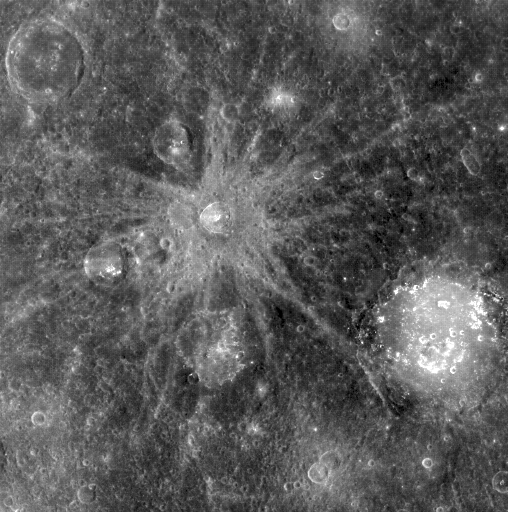

Bek and Lermontov

Pictured here are two named craters, Bek (32 km in diameter) and Lermontov (166 km in diameter). Bek’s beautiful rays are indicative of its relative youth; Lermontov’s floor is a suspected site of explosive volcanism, with irregular depressions and a distinct color signature.

This image was acquired as part of MDIS’s color base map. The color base map is composed of WAC images taken through eight different narrow-band color filters and will cover more than 90% of Mercury’s surface with an average resolution of 1 kilometer/pixel (0.6 miles/pixel). The highest-quality color images are obtained for Mercury’s surface when both the spacecraft and the Sun are overhead, so these images typically are taken with viewing conditions of low incidence and emission angles.

On March 17, 2011 (March 18, 2011, UTC), MESSENGER became the first spacecraft ever to orbit the planet Mercury. The mission is currently in its commissioning phase, during which spacecraft and instrument performance are verified through a series of specially designed checkout activities. In the course of the one-year primary mission, the spacecraft’s seven scientific instruments and radio science investigation will unravel the history and evolution of the Solar System’s innermost planet. Visit the Why Mercury? section of this website to learn more about the science questions that the MESSENGER mission has set out to answer.

Date acquired: April 10, 2011
Image Mission Elapsed Time (MET): 210937352
Image ID: 114309
Instrument: Wide Angle Camera (WAC) of the Mercury Dual Imaging System (MDIS)
WAC filter: 7 (748 nanometers)
Center Latitude: 19.80°
Center Longitude: 309.1° E
Resolution: 1040 meters/pixel
Scale: The crater Bek is 32 km in diameter (20 miles)
Incidence Angle: 28.0°
Emission Angle: 0.2°
Phase Angle: 28.0°

These images are from MESSENGER, a NASA Discovery mission to conduct the first orbital study of the innermost planet, Mercury. For information regarding the use of images, see the MESSENGER image use policy.

Credit: NASA/Johns Hopkins University Applied Physics Laboratory/Carnegie Institution of Washington